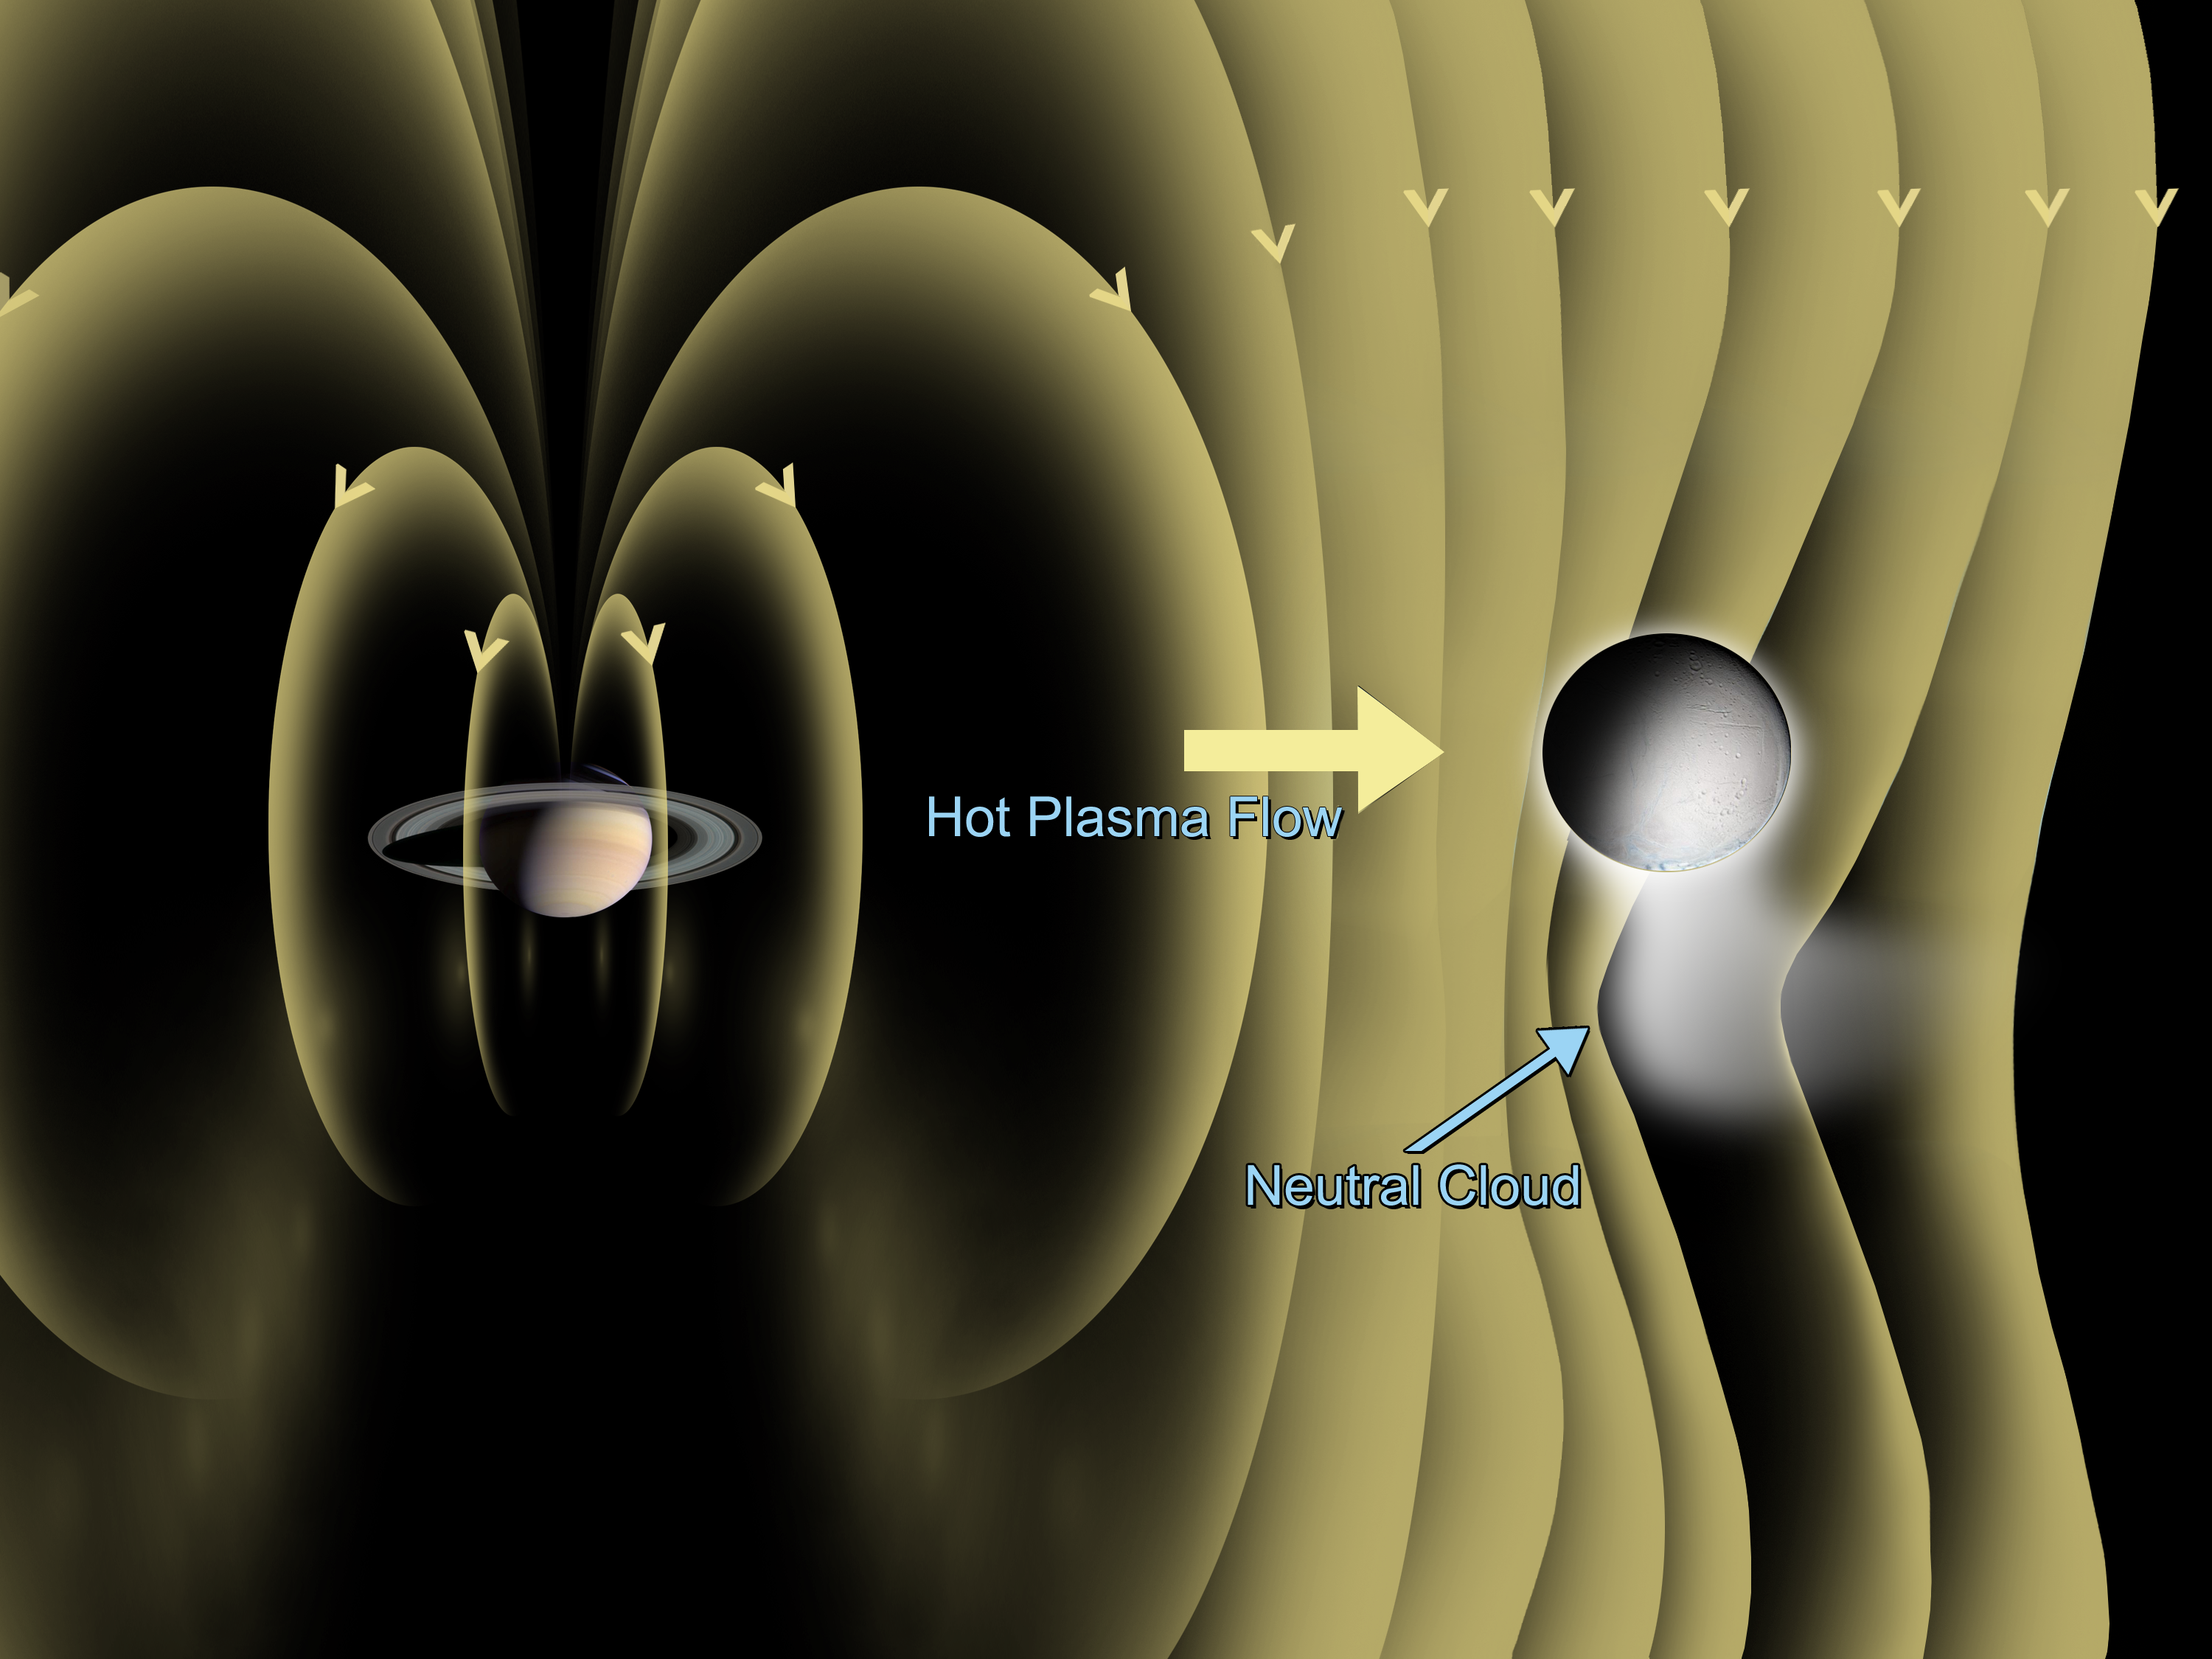

Enceladus Atmosphere (Artist’s Concept)

This artist concept shows the detection of a dynamic atmosphere on Saturn’s icy moon Enceladus. The Cassini magnetometer instrument is designed to measure the magnitude and direction of the magnetic fields of Saturn and its moons. During Cassini’s three close flybys of Enceladus — Feb. 17, March 9 and July 14, 2005–the instrument detected a bending of the magnetic field around Enceladus due to electric currents generated by the interaction of atmospheric particles and the magnetosphere of Saturn.

The graphic shows the magnetic field observed by Cassini, as well as the predicted neutral cloud being vented from the south pole. Cassini’s magnetometer observed bending of the magnetic field consistent with its draping around a conducting object. That indicates that the Saturnian plasma is being diverted away from an extended atmosphere.

The Cassini-Huygens mission is a cooperative project of NASA, the European Space Agency and the Italian Space Agency. The Jet Propulsion Laboratory, a division of the California Institute of Technology in Pasadena, manages the mission for NASA’s Science Mission Directorate, Washington, D.C. The Cassini orbiter was designed, developed and assembled at JPL. The magnetometer team is based at Imperial College in London, working with team members from the United States and several European countries.

Credit: NASA/JPL